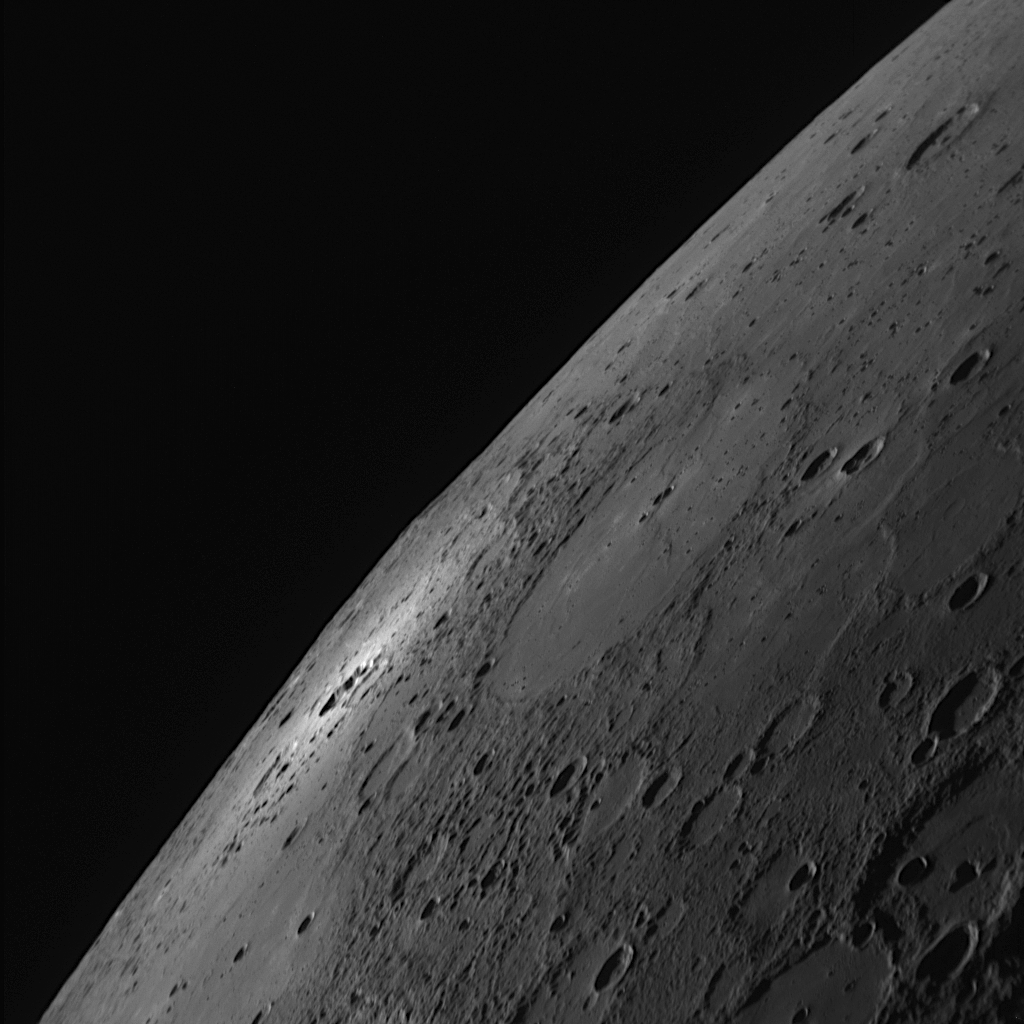

A Small Crater Makes a Bright Impact

In both the optical navigation images (PIA11244) and the full-planet Wide Angle Camera (WAC) approach frame (PIA11247), a bright feature is clearly visible in the northern portion of the crescent-shaped Mercury. This NAC image resolves details of this bright feature, showing that it surrounds a small crater about 30 kilometers (19 miles) in diameter, seen nearly edge-on. Presumably, the bright material was ejected from this small crater, which apparently formed relatively recently in Mercury’s past, because Mercury’s surface materials tend to darken with time. The brilliant ejecta are so bright compared with the neighboring surface that Earth-based telescopic observations also detected this feature, despite its being associated with such a small crater.

Date Acquired: October 6, 2008
Image Mission Elapsed Time (MET): 131766564
Instrument: Narrow Angle Camera (NAC) of the Mercury Dual Imaging System (MDIS)
Resolution: 410 meters/pixel (0.25 miles/pixel) in the lower right corner of the image
Scale: The bright crater is about 30 kilometers in diameter (19 miles)
Spacecraft Altitude: 16,000 kilometers (9,900 miles)

These images are from MESSENGER, a NASA Discovery mission to conduct the first orbital study of the innermost planet, Mercury. For information regarding the use of images, see the MESSENGER image use policy.

Credit: NASA/Johns Hopkins University Applied Physics Laboratory/Carnegie Institution of Washington